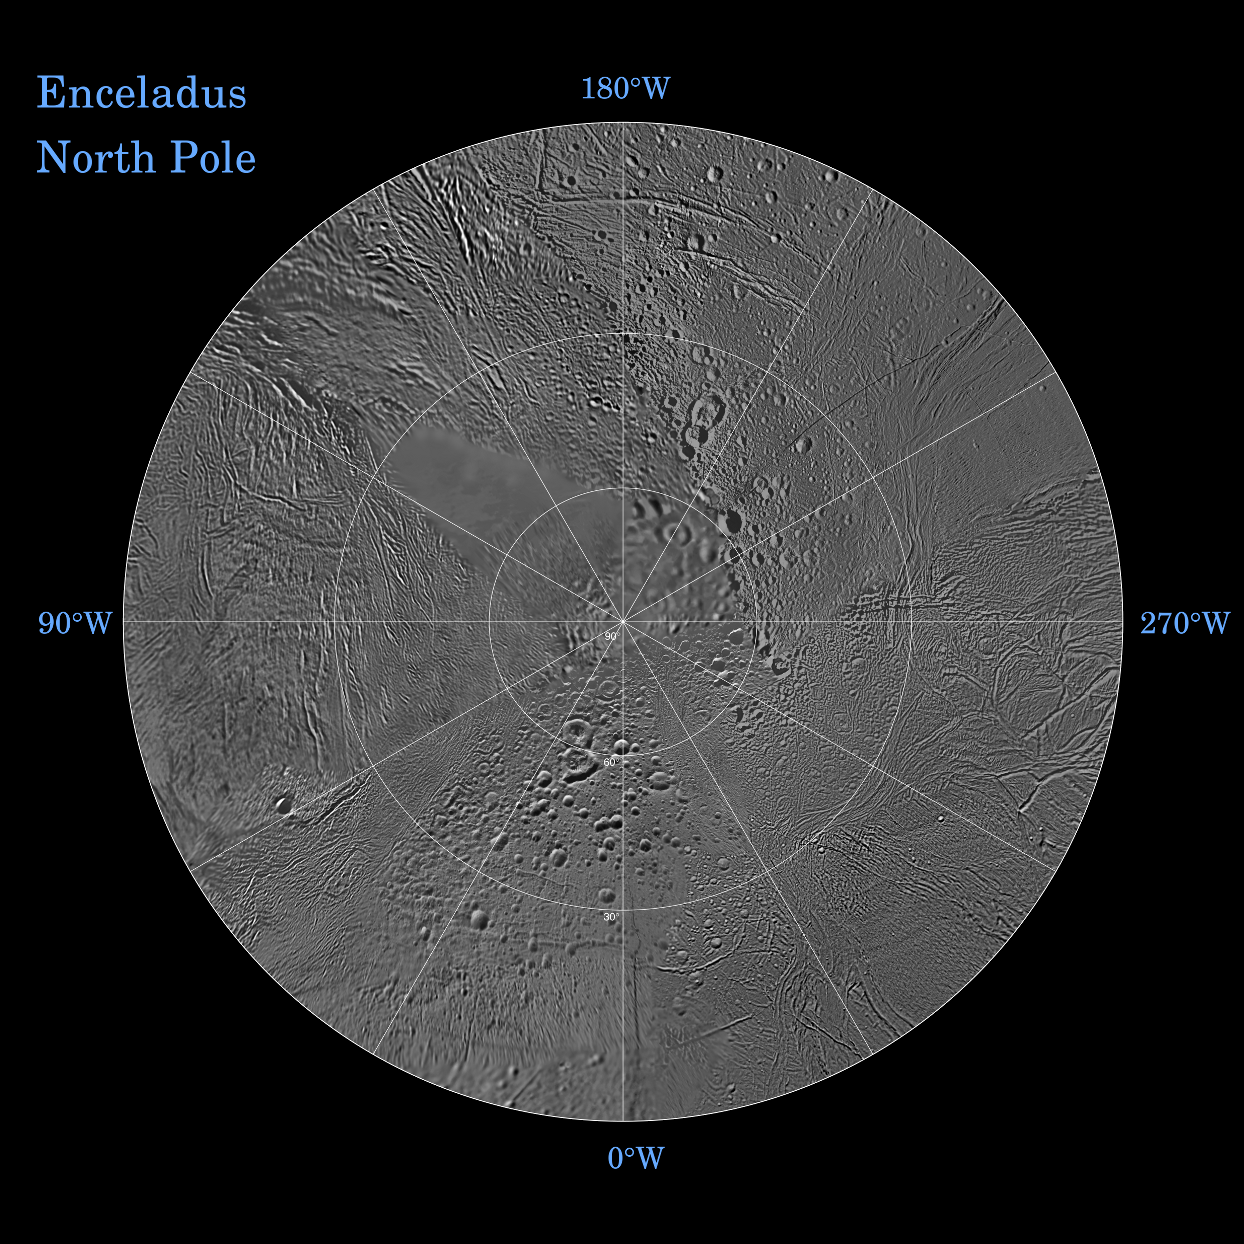

Enceladus North Polar Map – October 2009

The northern and southern hemispheres of Enceladus are seen in these polar stereographic maps, mosaicked from the best-available Cassini and Voyager clear-filter images. This image shows the North Polar region and the South Polar region can be seen in PIA11679.

Each map is centered on one of the poles and surface coverage extends to the equator. Grid lines show latitude and longitude in 30-degree increments. The scale in the full-size versions of these maps is 110 meters (360 feet) per pixel.

These two maps show that the character of terrains near the north pole differs strongly from those near the south pole. Terrain near the north pole is among the most heavily cratered and oldest on the surface of Enceladus. The northern hemisphere map shows that a broad band of cratered terrain extends from the equator on the Saturn-facing side (centered on 0-degrees longitude), over the pole and to the equator on the anti-Saturn side (centered on 180-degrees longitude). Terrains near the equator and mid-latitudes on the leading (90 degrees West) and trailing (270 degrees West) sides of Enceladus are much less heavily cratered and are characterized by intense zones of fracturing and faulting.

As seen in the southern hemisphere map, the band of cratered terrain at 0 and 180 degrees longitude extends southward from the equator. However, poleward of about 55-degrees south latitude, the cratered terrain is interrupted and replaced by a conspicuously fractured circumpolar terrain that is nearly devoid of impact craters. In contrast to the very old north polar terrains, the south circumpolar terrains are among the youngest on the surface of Enceladus.

Within the south circumpolar region is a group of prominent parallel “stripes” made up of fractures that are delineated by relatively dark markings flanking the sides of each fracture.

An interesting property of the parallel fracture system is that each appears to turn back at its westernmost segment as if it has been “bent” into a hook-like curve.

The Cassini-Huygens mission is a cooperative project of NASA, the European Space Agency and the Italian Space Agency. The Jet Propulsion Laboratory, a division of the California Institute of Technology in Pasadena, manages the mission for NASA’s Science Mission Directorate, Washington, D.C. The Cassini orbiter and its two onboard cameras were designed, developed and assembled at JPL. The imaging operations center is based at the Space Science Institute in Boulder, Colo.

Credit: NASA/JPL/Space Science Institute